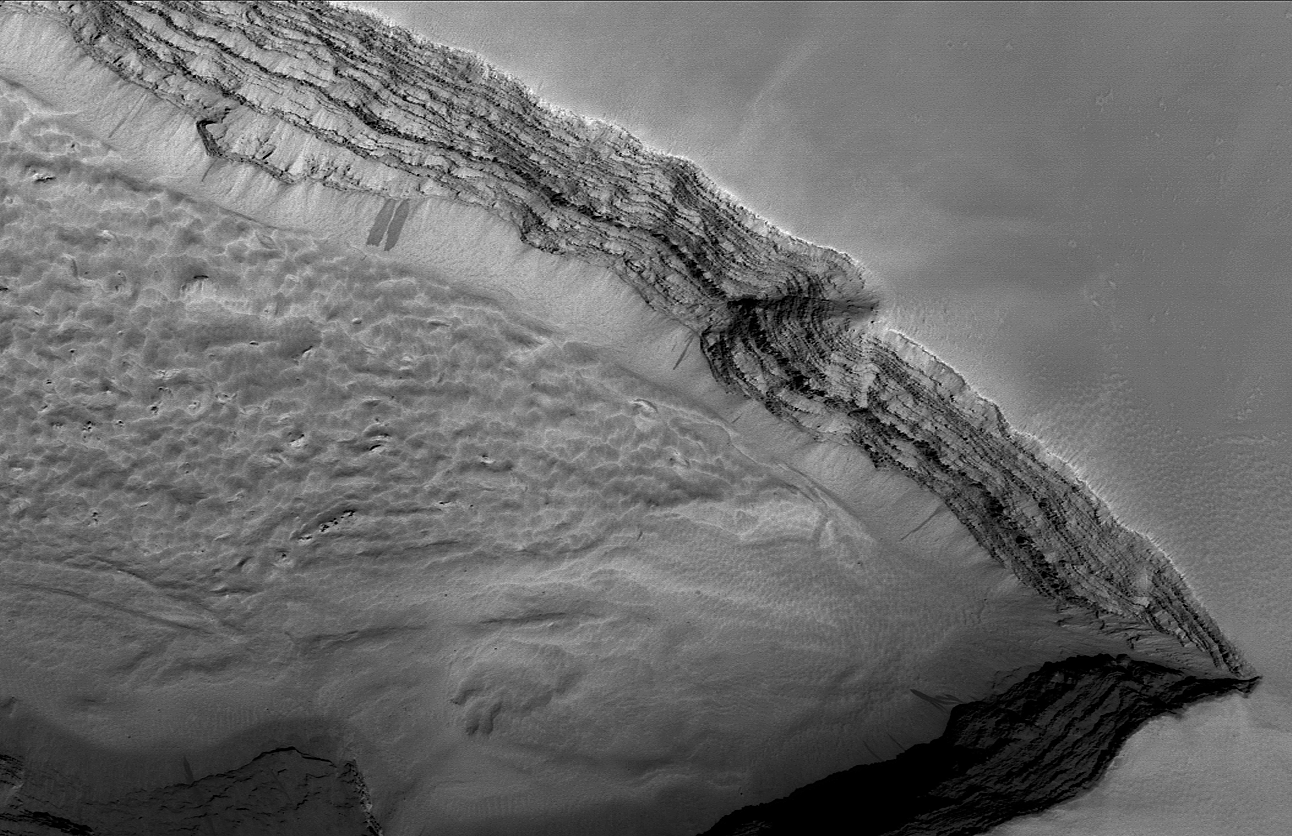

Layers Below Arsia

This Mars Global Surveyor (MGS) Mars Orbiter Camera (MOC) image shows layered rock outcropping in a pit on the lower west flank of Arsia Mons, one of the large Tharsis shield volcanoes. Given their location, these layers are very likely dominated by volcanic rocks, including lava flows. This depression is located near 8.8°S, 123.7°W. The image covers an area about 4.8 km (3 mi) wide and is illuminated by sunlight from the lower right.

Credit: NASA/JPL/Malin Space Science Systems